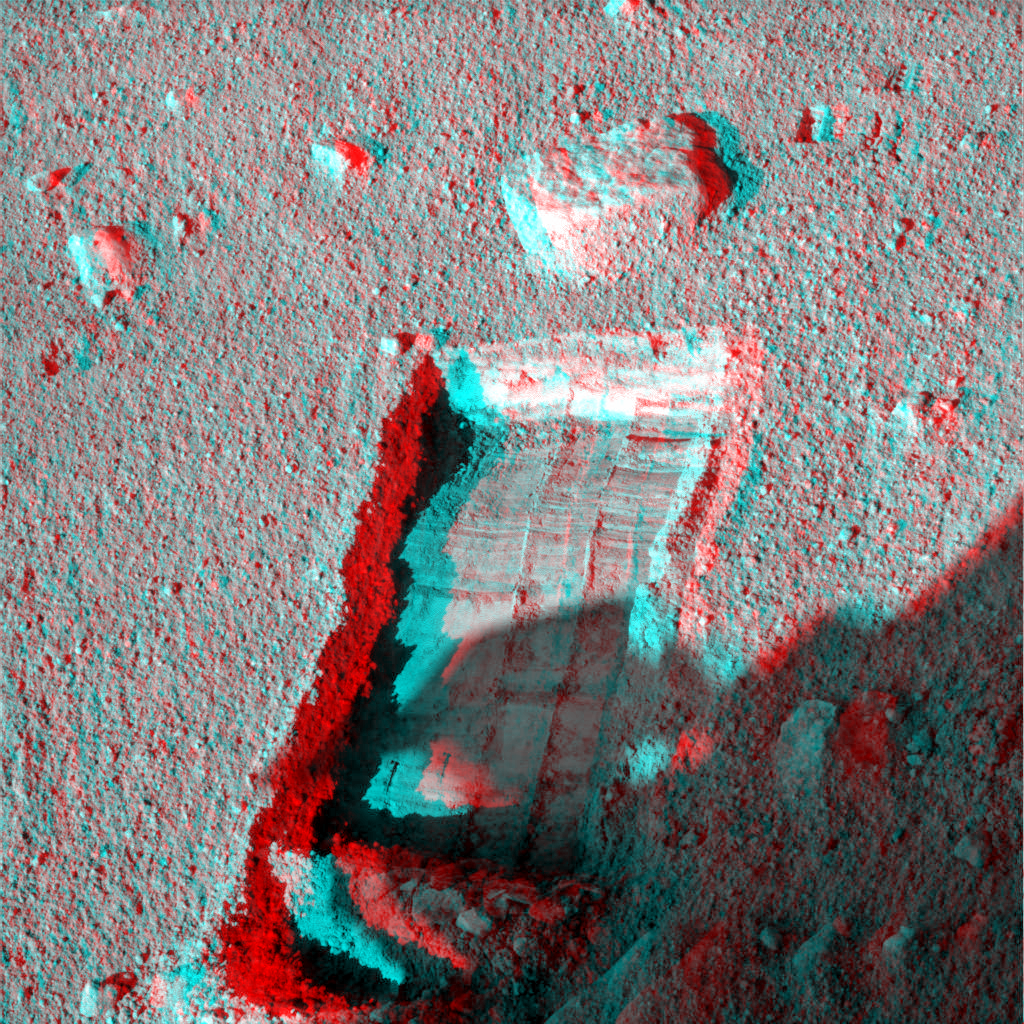

Preparation for Moving a Rock on Mars, Stereo View

The robotic arm on NASA’s Phoenix Mars Lander enlarged a trench beside a rock called “Headless” during the mission’s 115th Martian day (Sept. 20, 2008) in preparation for sliding the rock into the trench. The lander’s Surface Stereo Imager took this image later that afternoon, showing the enlarged trench and the rock.

The robotic arm successfully moved the rock two days later.

The Phoenix science team sought to move the rock in order to study the soil and the depth to subsurface ice underneath where the rock had been.

Headless is about the size and shape of a VHS videotape. The trench, called “Neverland,” was excavated to about 3 centimeters (1.2 inches) deep near the rock. The ground surface between the rock and the lip of the trench slopes downward about 3 degrees toward the trench.

The left-eye and right-eye images combined into this stereo view were taken at about 4:35 p.m., local solar time on Mars. The scene appears three-dimensional when seen through blue-red glasses. The view is to the north northeast of the lander.

The Phoenix Mission is led by the University of Arizona, Tucson, on behalf of NASA. Project management of the mission is by JPL, Pasadena, Calif. Spacecraft development was by Lockheed Martin Space Systems, Denver.

Photojournal Note: As planned, the Phoenix lander, which landed May 25, 2008 23:53 UTC, ended communications in November 2008, about six months after landing, when its solar panels ceased operating in the dark Martian winter.

Credit: NASA/JPL-Caltech/University of Arizona/Texas A&M University